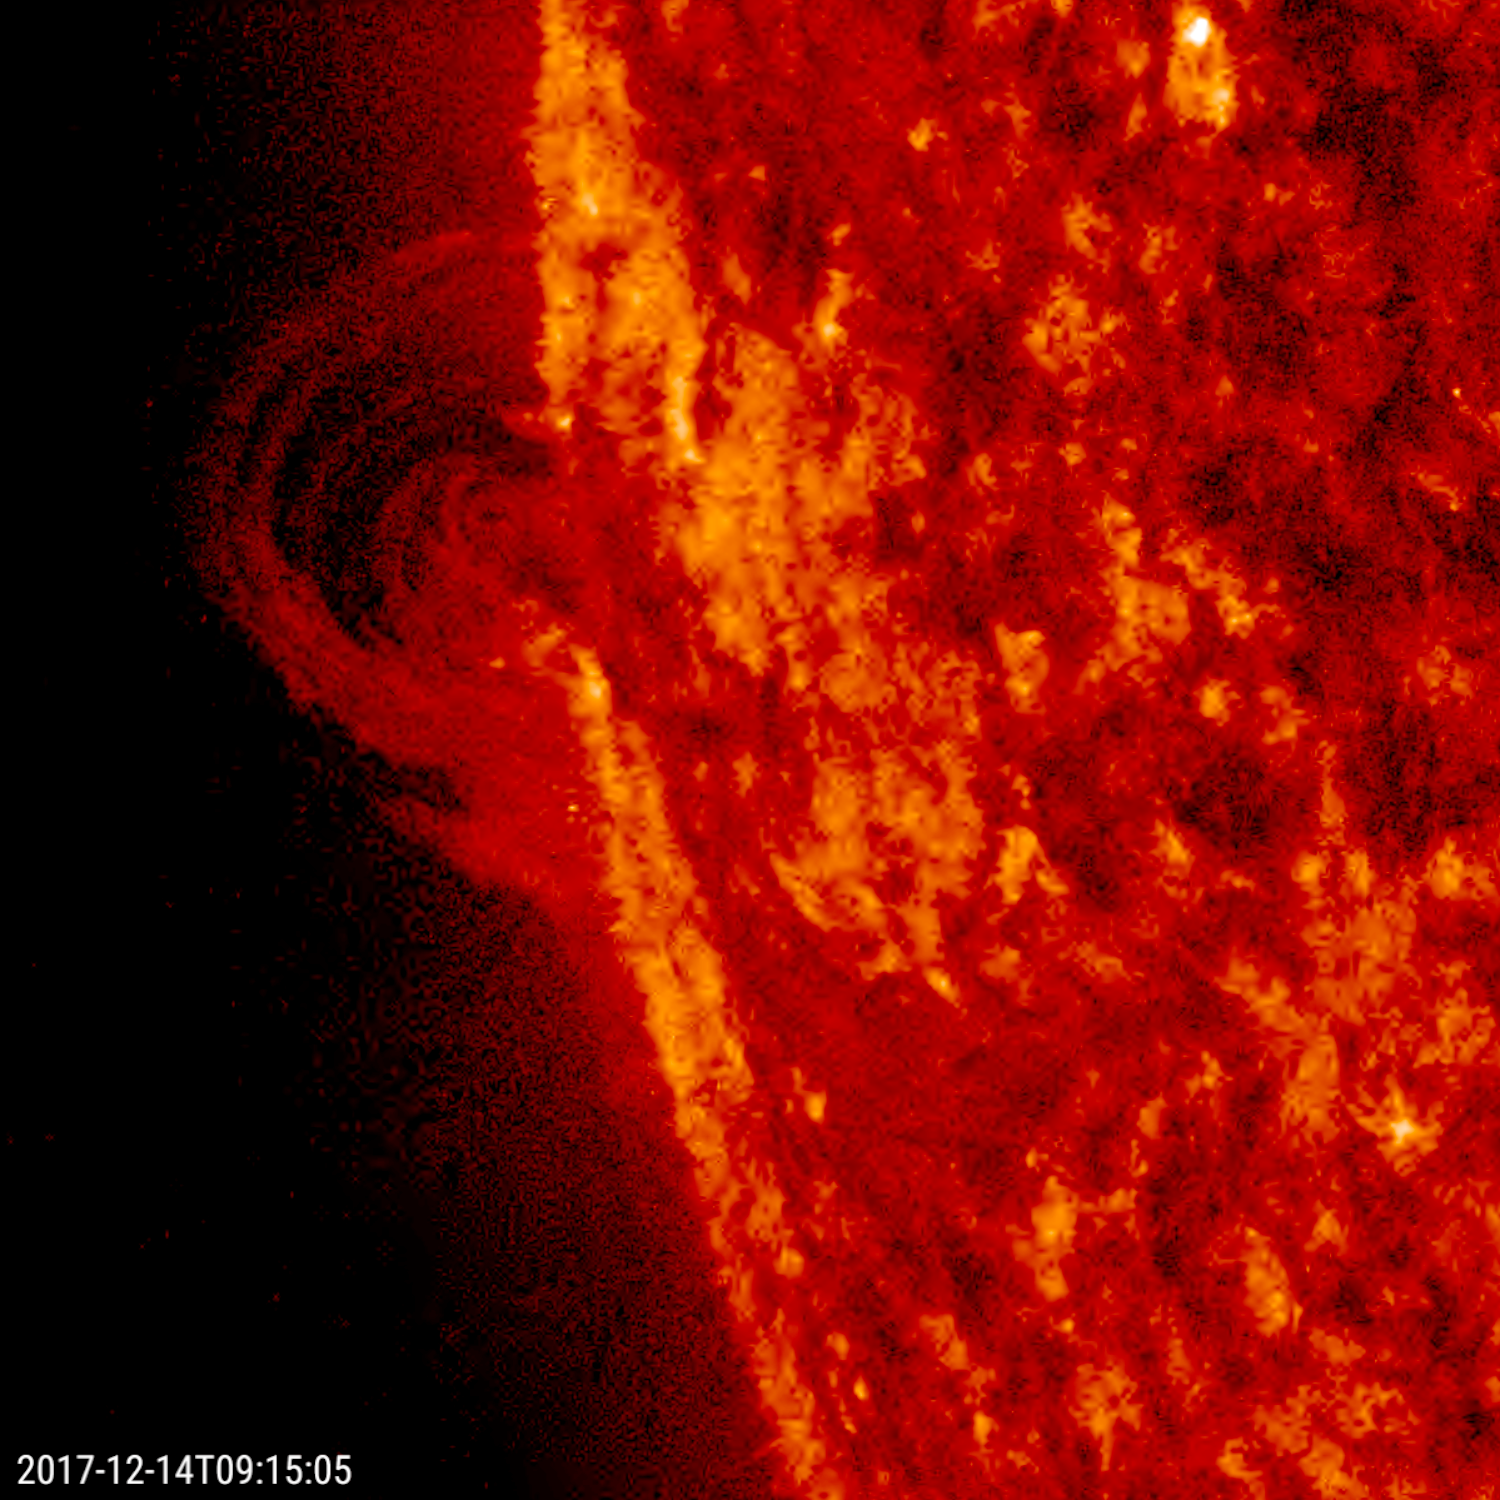

Curling Prominence

A small prominence observed in profile arched up and sent streams of plasma curling back into the sun over a 30-hour period (Dec. 13-14, 2017). We are observing charged particles streaming along magnetic field lines made visible in extreme ultraviolet light. Prominences are cooler strands of plasma tethered above the sun’s surface by magnetic forces. They are quite unstable and frequently fall apart within hours or days.

Movies
PIA22196_Curling_Prom_big.mp4
PIA22196_Curling_Prom_sm.mp4

SDO is managed by NASA’s Goddard Space Flight Center, Greenbelt, Maryland, for NASA’s Science Mission Directorate, Washington. Its Atmosphere Imaging Assembly was built by the Lockheed Martin Solar Astrophysics Laboratory (LMSAL), Palo Alto, California.

Credit: NASA/GSFC/Solar Dynamics Observatory